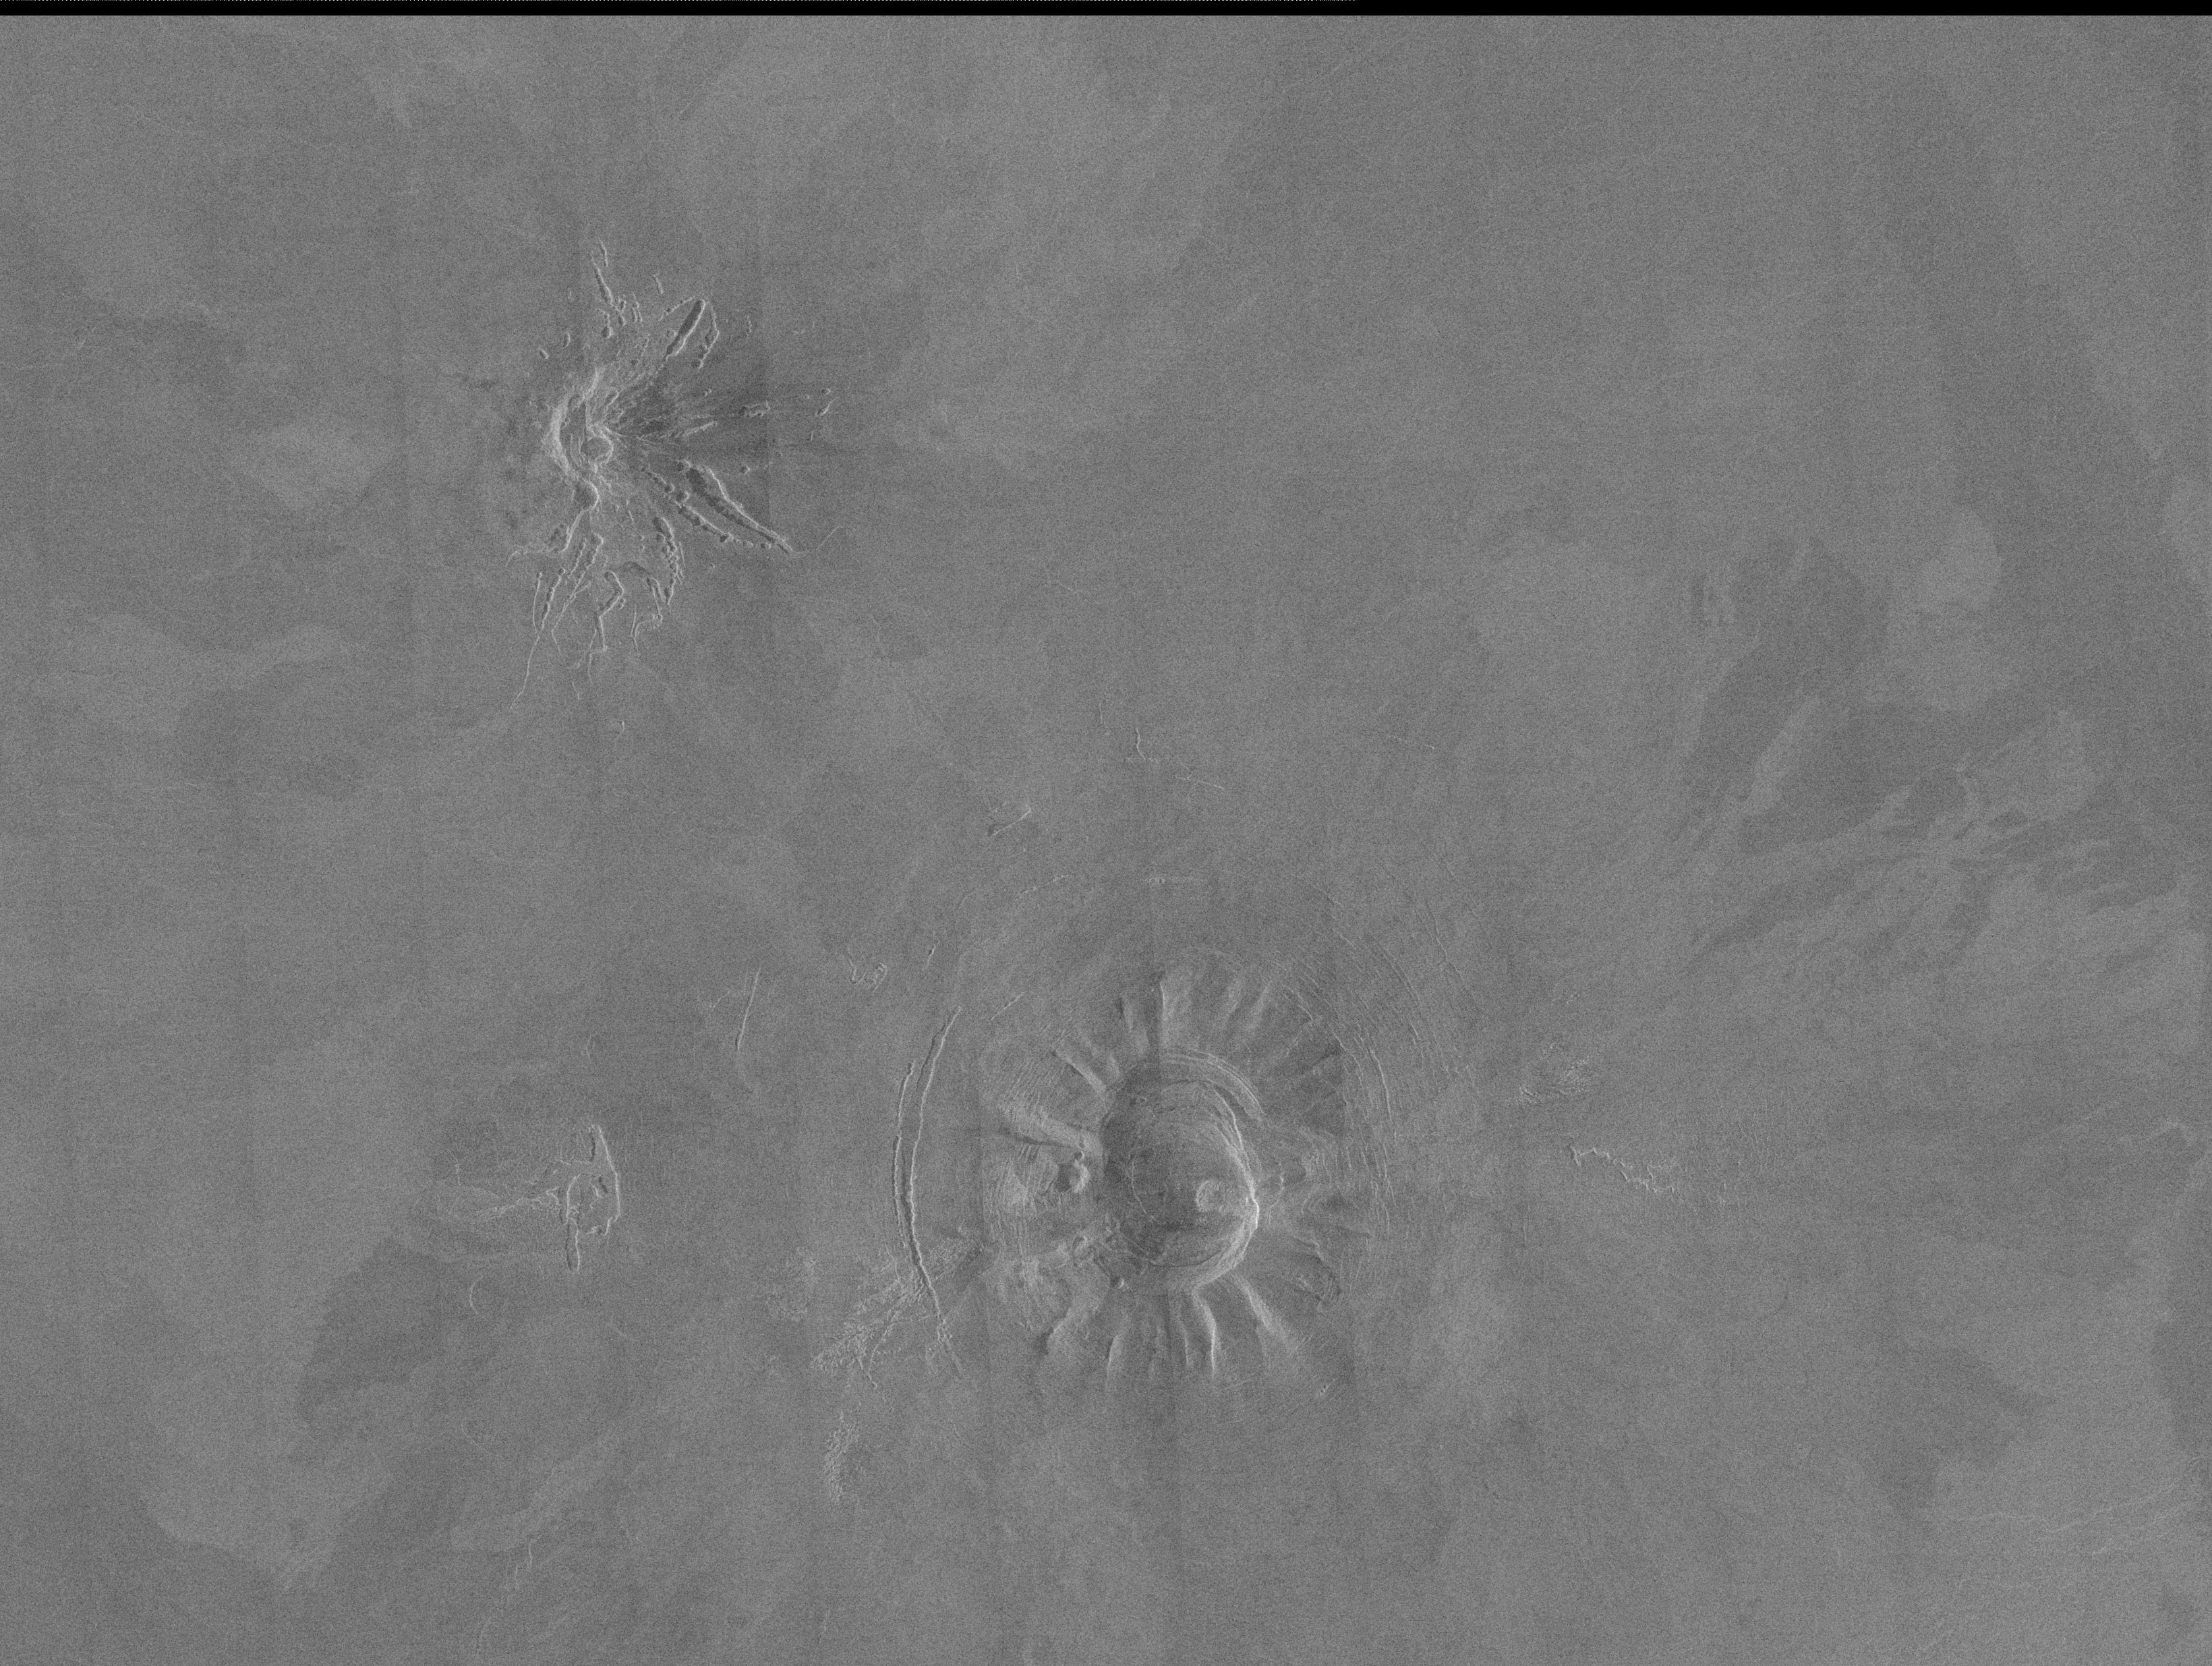

Venus – Volcanic Domes East of Beta Regio

Two unusual volcanic domes are shown in this Magellan full-resolution mosaic. The image covers an area 180 by 240 kilometers (120 by 160 miles) centered at 18 degrees north latitude, 303.5 degrees east longitude, just east of Beta Regio. The dome in the south center of the image is about 45 kilometers (30 miles) across, with a 20 kilometer (13 mile) caldera, or volcanic collapse crater, in the center. The dome in the northwest corner of the image is about 30 kilometers (20 miles) across with a small (5 kilometer or 3 mile) summit crater. The very bright radar return from the western flank of this dome indicates that it has steep slopes. The flanks of the volcanoes display prominent gullies which may have been formed by slumping of surface material or thermal erosion by lava flows. Variations in the brightness with the surrounding plains show the extent of lava flows which originated at these volcanoes. Curved or bowed fractures surrounding the southern structure indicate that there has been subsidence, or sinking, of the dome following eruptive activity.

Credit: NASA/JPL